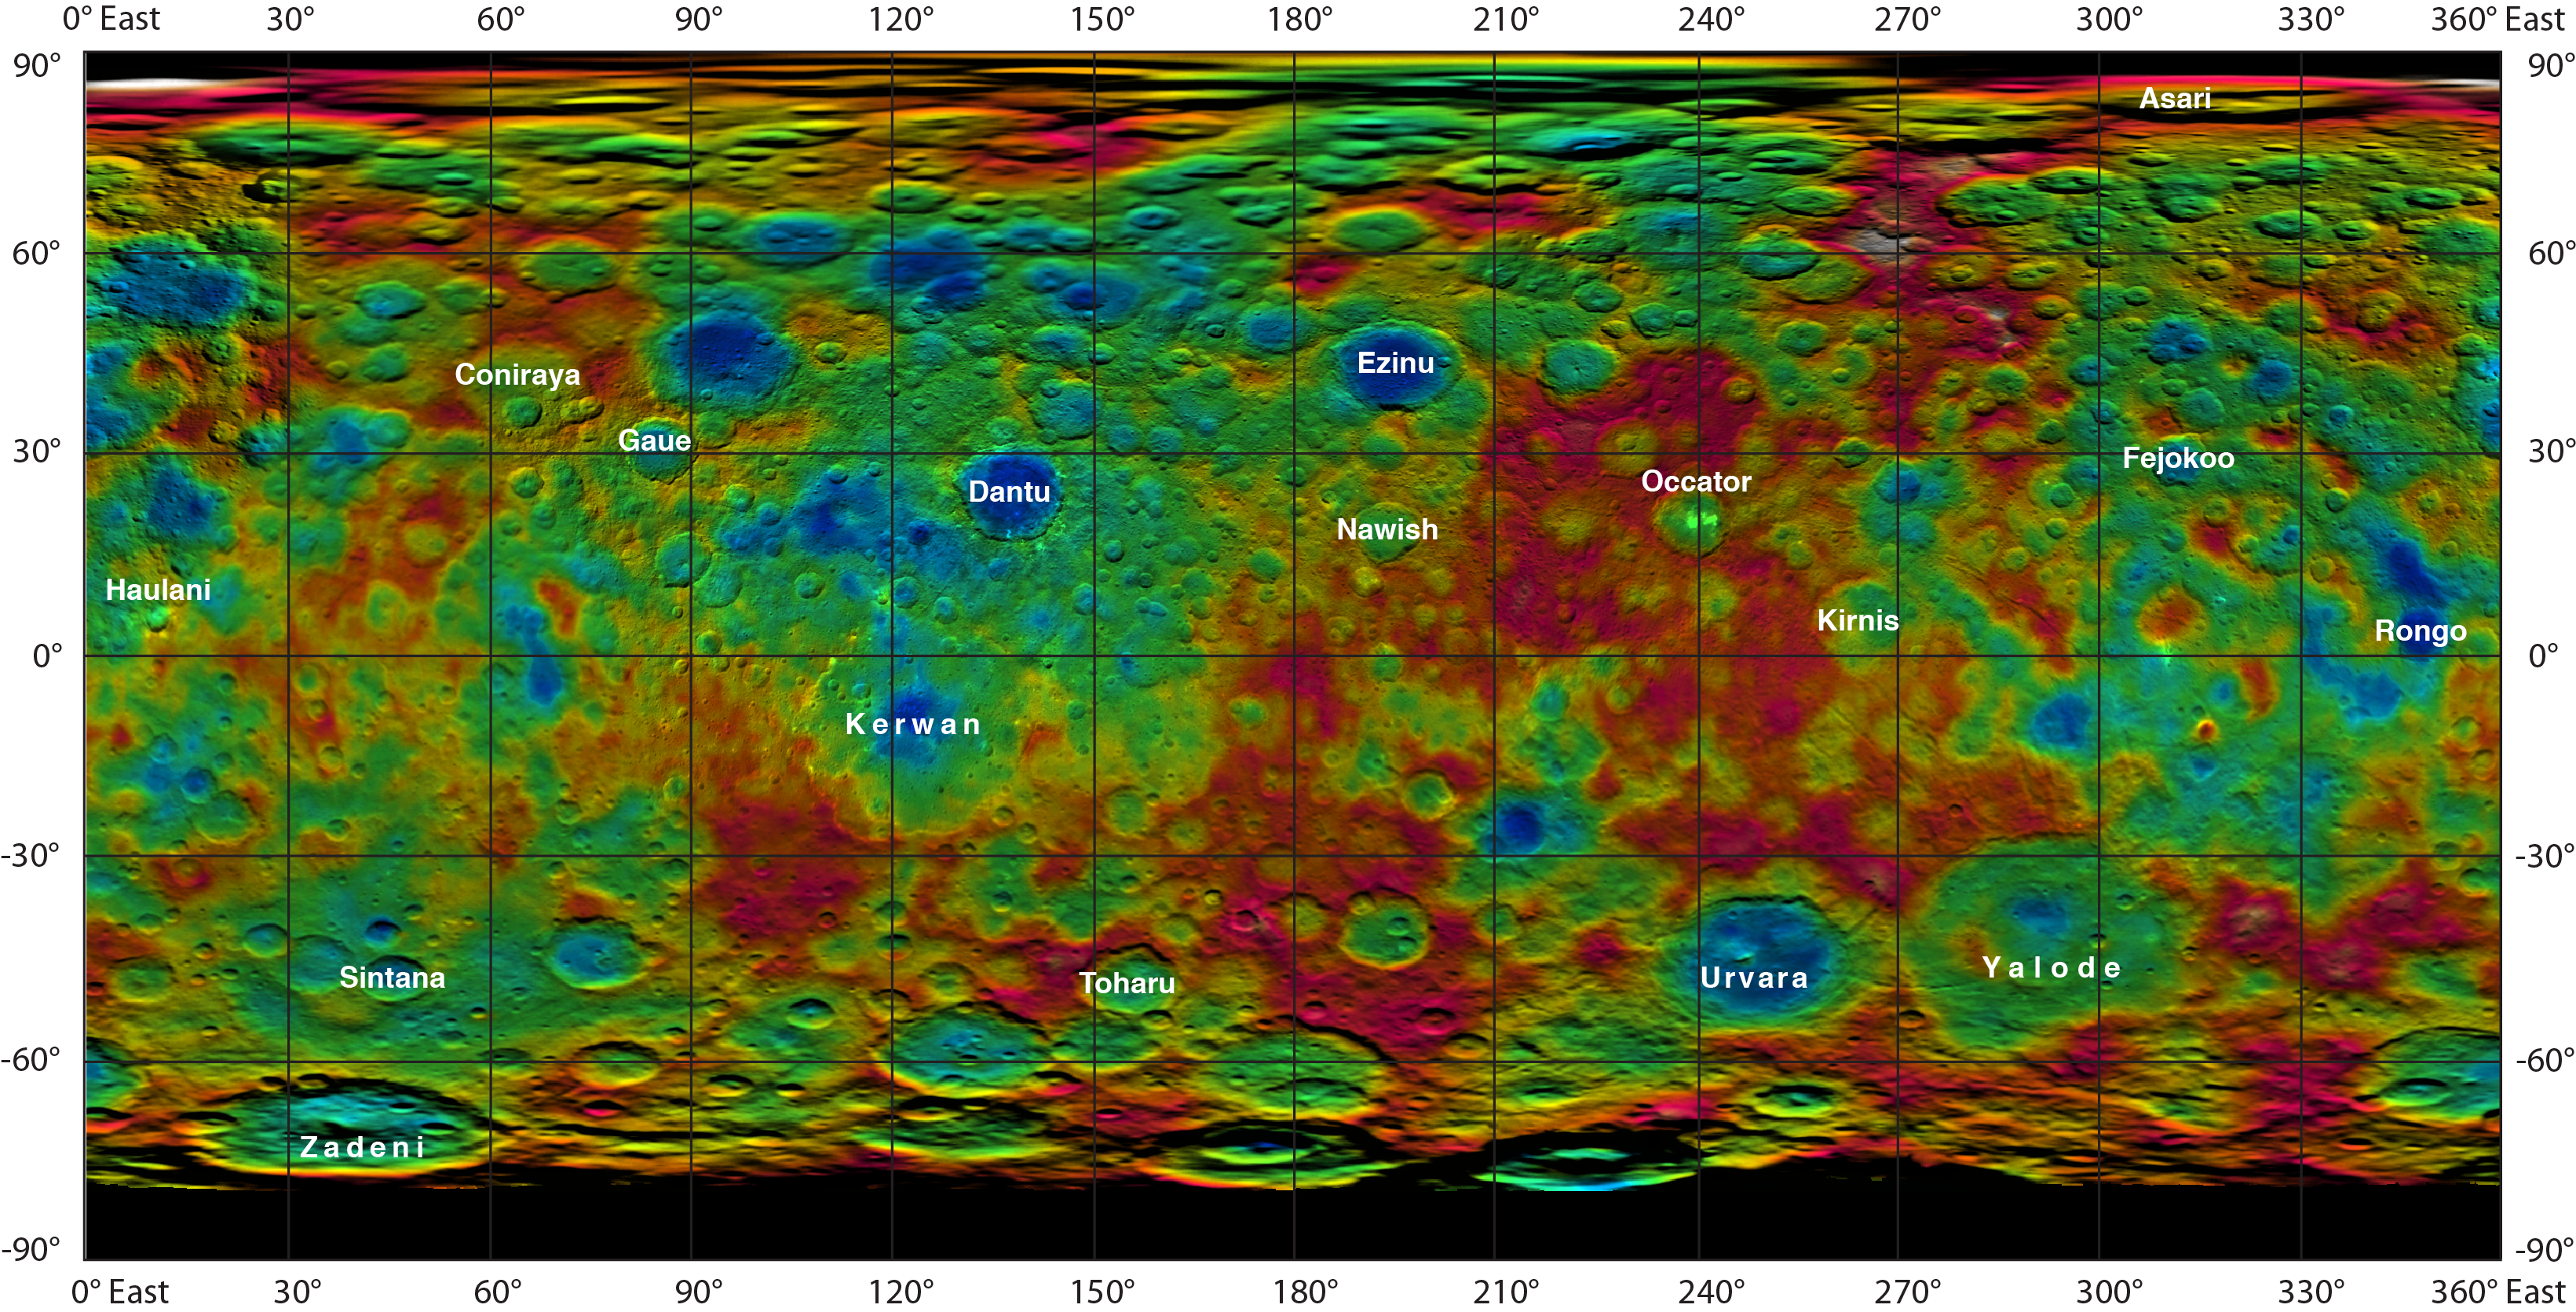

Topographic Ceres Map With Crater Names

Unannotated Map

This color-coded map from NASA’s Dawn mission shows the highs and lows of topography on the surface of dwarf planet Ceres. It is labeled with names of features approved by the International Astronomical Union.

Occator, the mysterious crater containing Ceres’ mysterious bright spots, is named after the Roman agriculture deity of harrowing, a method of leveling soil. They retain their bright appearance in this map, although they are color-coded in the same green elevation of the crater floor in which they sit.

The color scale extends about 5 miles (7.5 kilometers) below the surface in indigo to 5 miles (7.5 kilometers) above the surface in white.

The topographic map was constructed from analyzing images from Dawn’s framing camera taken from varying sun and viewing angles. The map was combined with an image mosaic of Ceres and projected as an simple cylindrical projection.

Note: The elevation scale used for this topographic map product differs slightly from the scale used to create PIA19605. These are preliminary data products; the Dawn science team may revisit the data to standardize the scale at a later date.

Dawn’s mission is managed by JPL for NASA’s Science Mission Directorate in Washington. Dawn is a project of the directorate’s Discovery Program, managed by NASA’s Marshall Space Flight Center in Huntsville, Alabama. UCLA is responsible for overall Dawn mission science. Orbital ATK, Inc., in Dulles, Virginia, designed and built the spacecraft. The German Aerospace Center, the Max Planck Institute for Solar System Research, the Italian Space Agency and the Italian National Astrophysical Institute are international partners on the mission team.

Credit: NASA/JPL-Caltech/UCLA/MPS/DLR/IDA